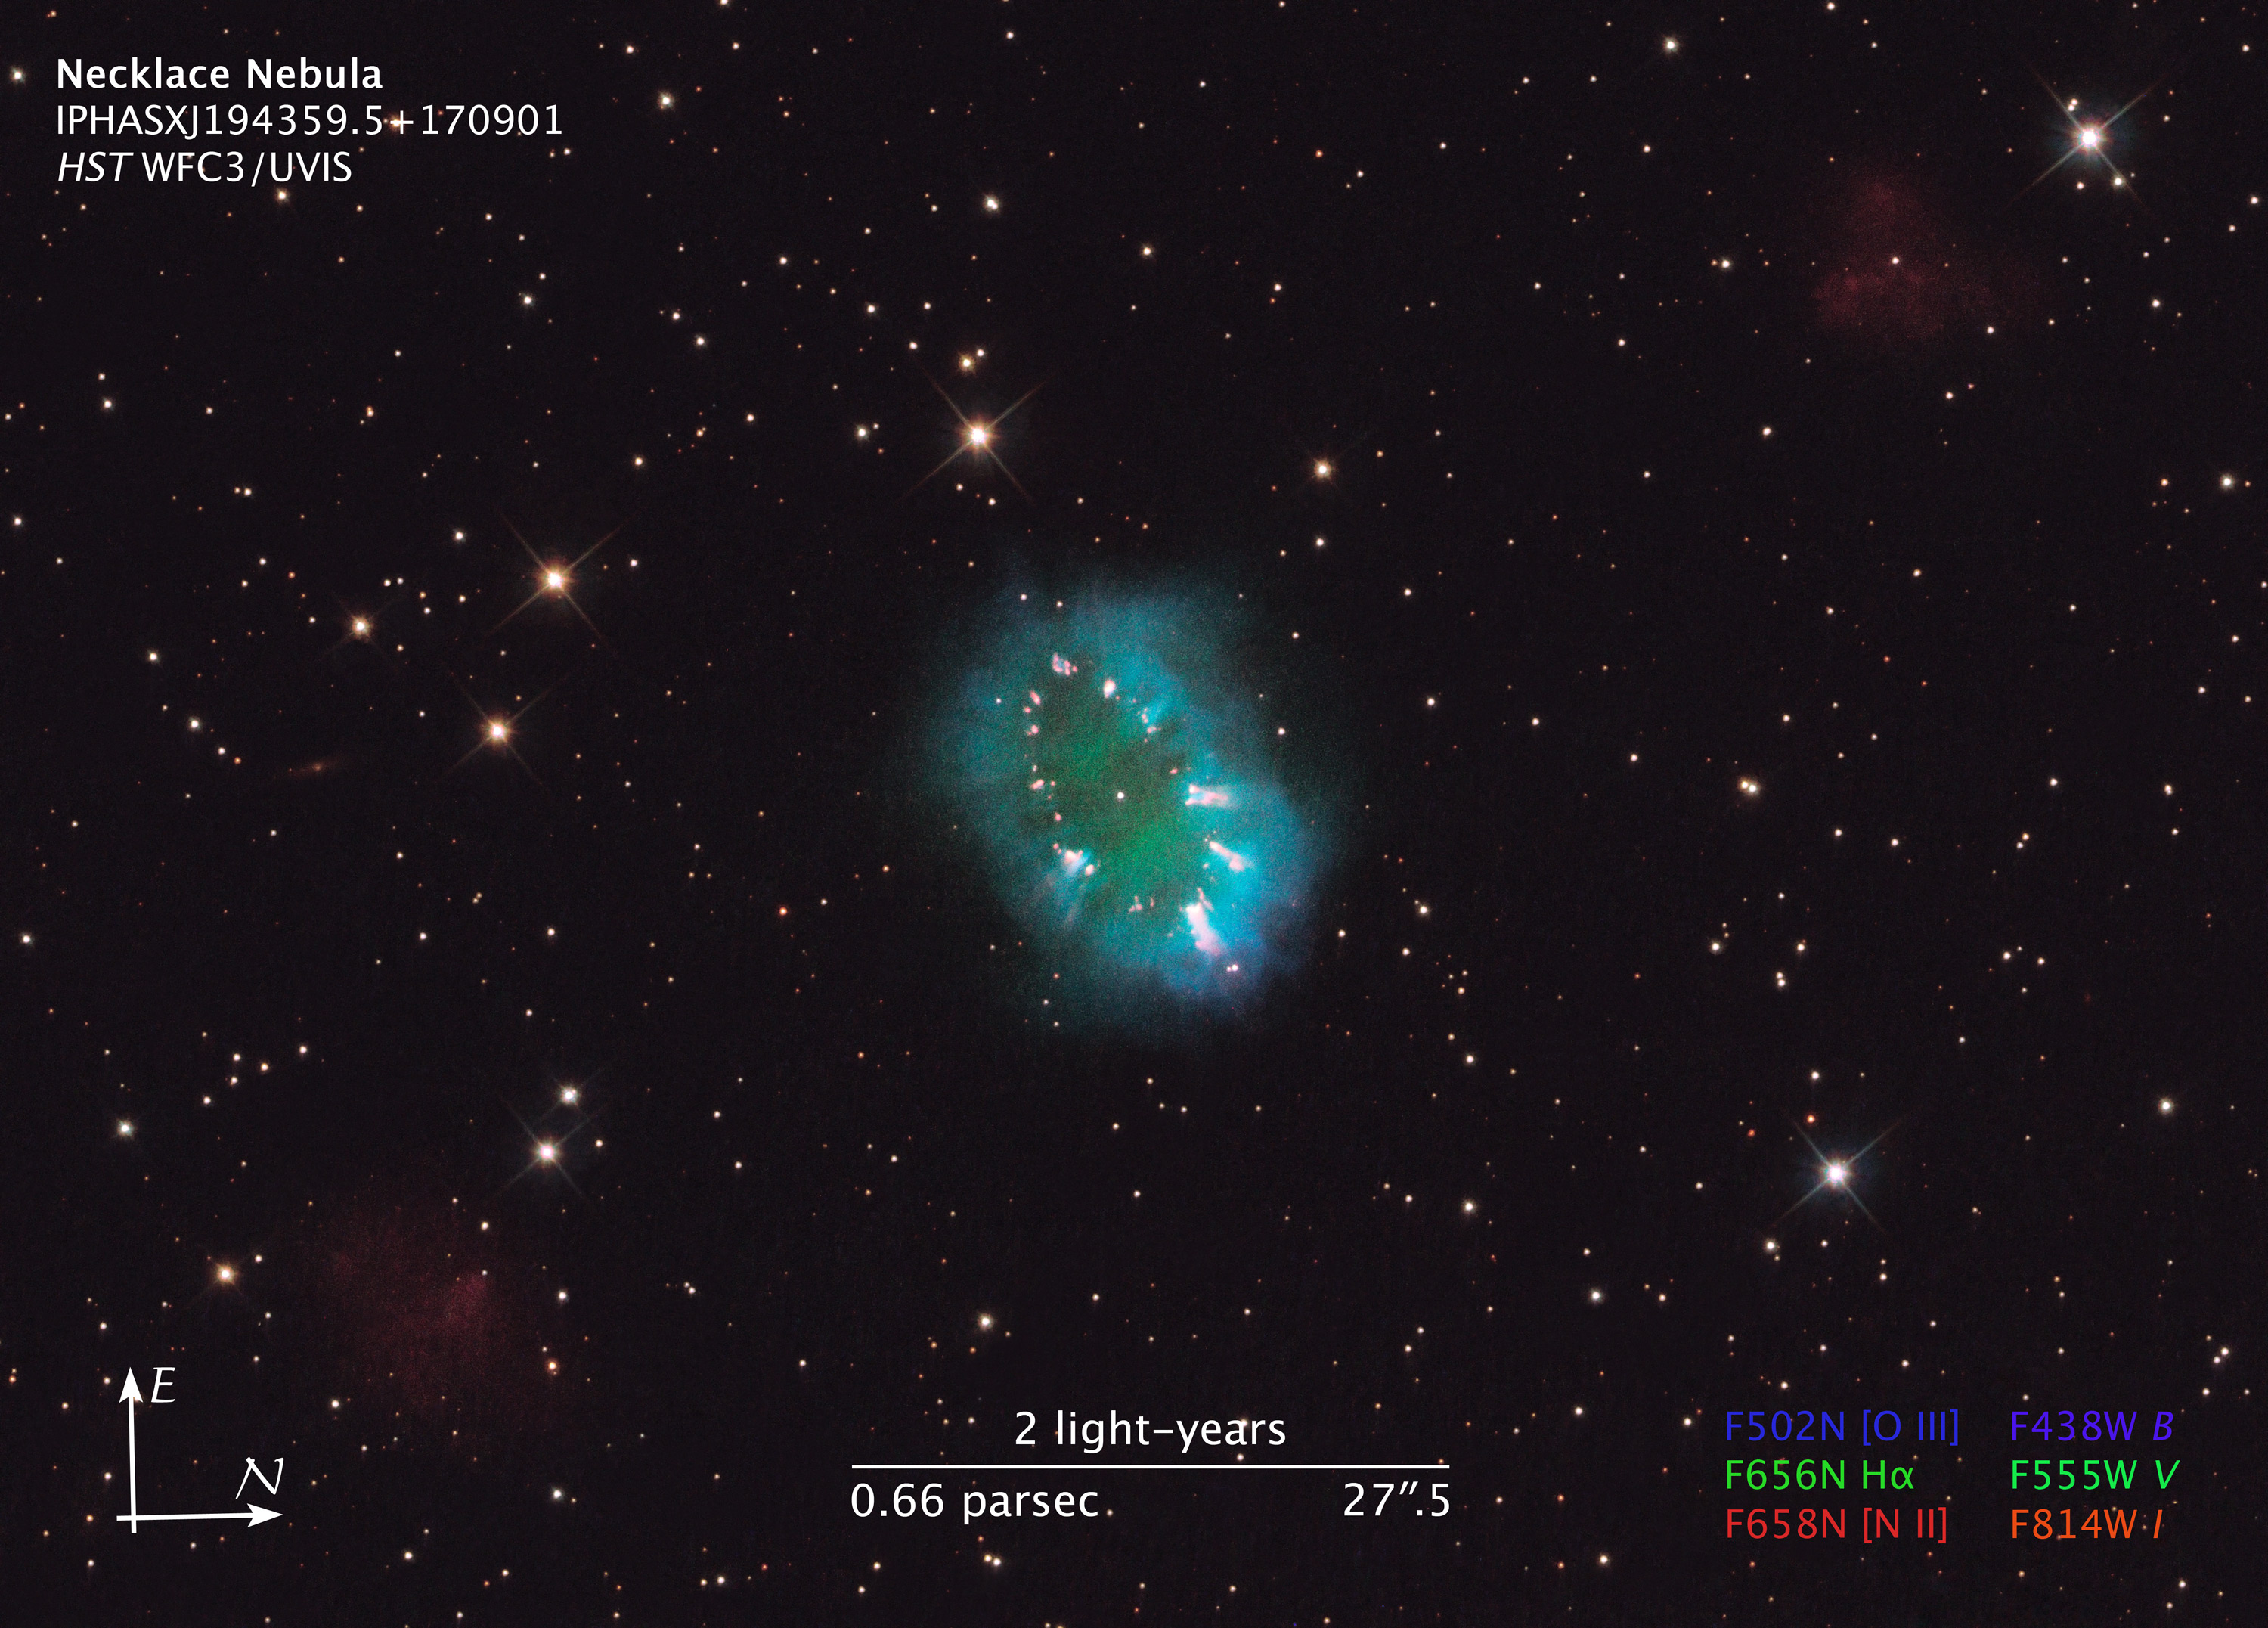

Compass and Scale Image for Necklace Nebula

Object Name: Necklace Nebula, PN G054.2-03.4
Object Description: Planetary Nebula
Instrument: HST/WFC3/UVIS
Filters: F502N ([O III]), F438W (B), F656N (H-alpha), F555W (V), F658N ([N II]), and F814W (I)
Exposure Time: 44 minutes

This image is a composite of many separate exposures made by the WFC3/UVIS instrument on the Hubble Space Telescope using six different filters, three broadband filters, and three narrowband filters. The color results from assigning different hues (colors) to each monochromatic image. In this case, the assigned colors are: Blue: F502N ([O III]) + F438W (B) Green: F656N (H-alpha) + F555W (V) Red: F658N ([N II]) + F814W (I)

Credit: NASA, ESA, and the Hubble Heritage Team (STScI/AURA)